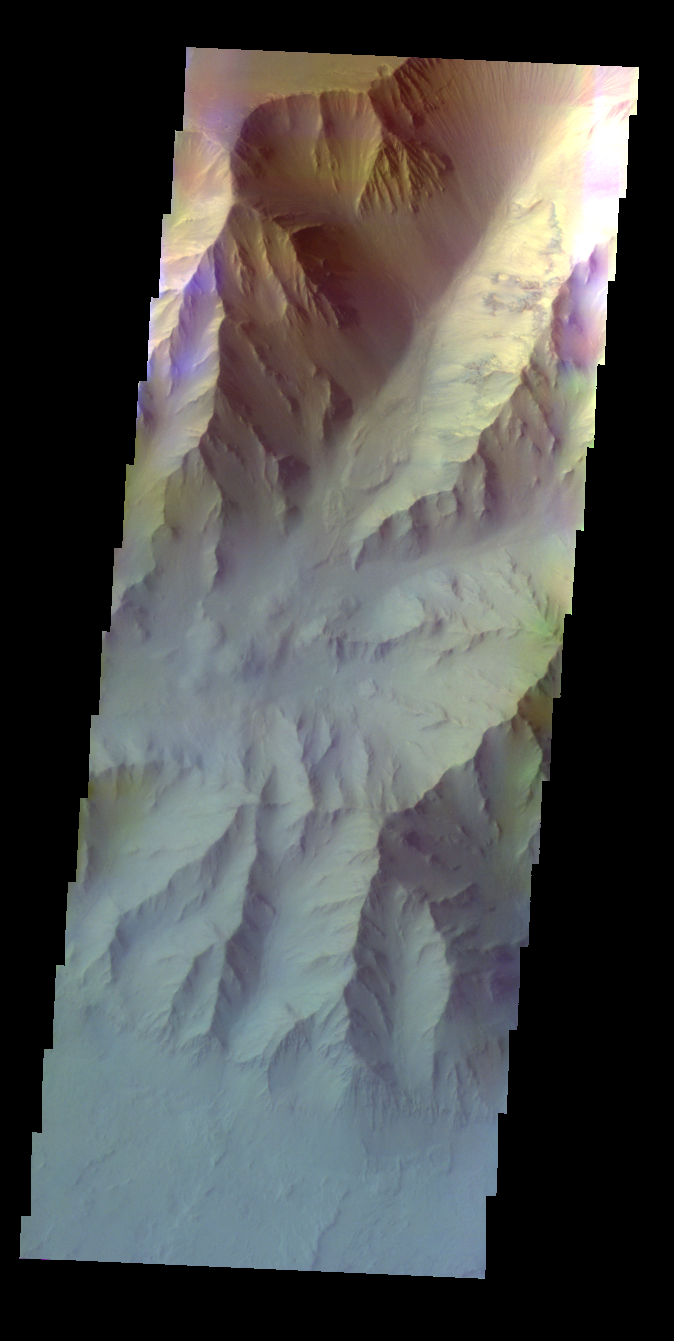

Coprates Chasma – False Color

The THEMIS VIS camera contains 5 filters. The data from different filters can be combined in multiple ways to create a false color image. These false color images may reveal subtle variations of the surface not easily identified in a single band image. Today’s false color image shows part of Coprates Chasma. The blue tone over the lower elevation of the chasma may indicate atmospheric haze.

Credit: NASA/JPL-Caltech/ASU